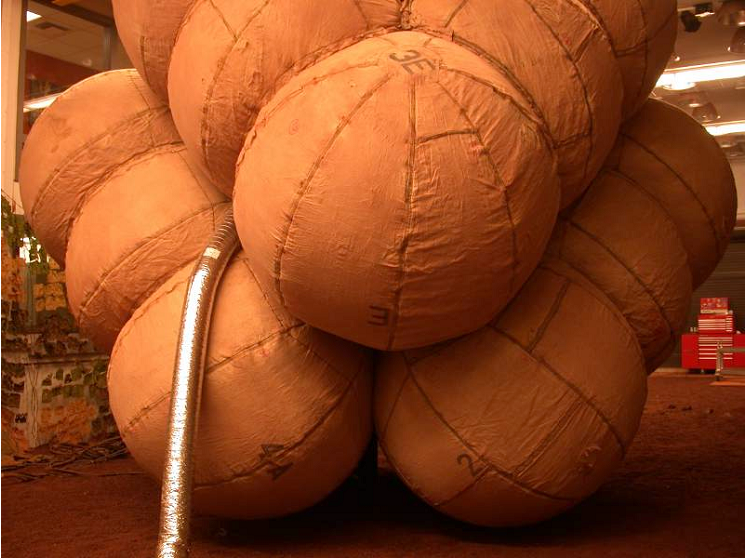

JPL Testbed Image of Inflated Airbags

The airbags are fully inflated in this photograph taken at the JPL In-Situ Instrument Laboratory or “Testbed,” where engineers simulated the orientation of the airbags during the deflation process. The airbags had to be inflated seconds before landing on Mars’ surface and deflated once safely on the ground.

Credit: NASA/JPL